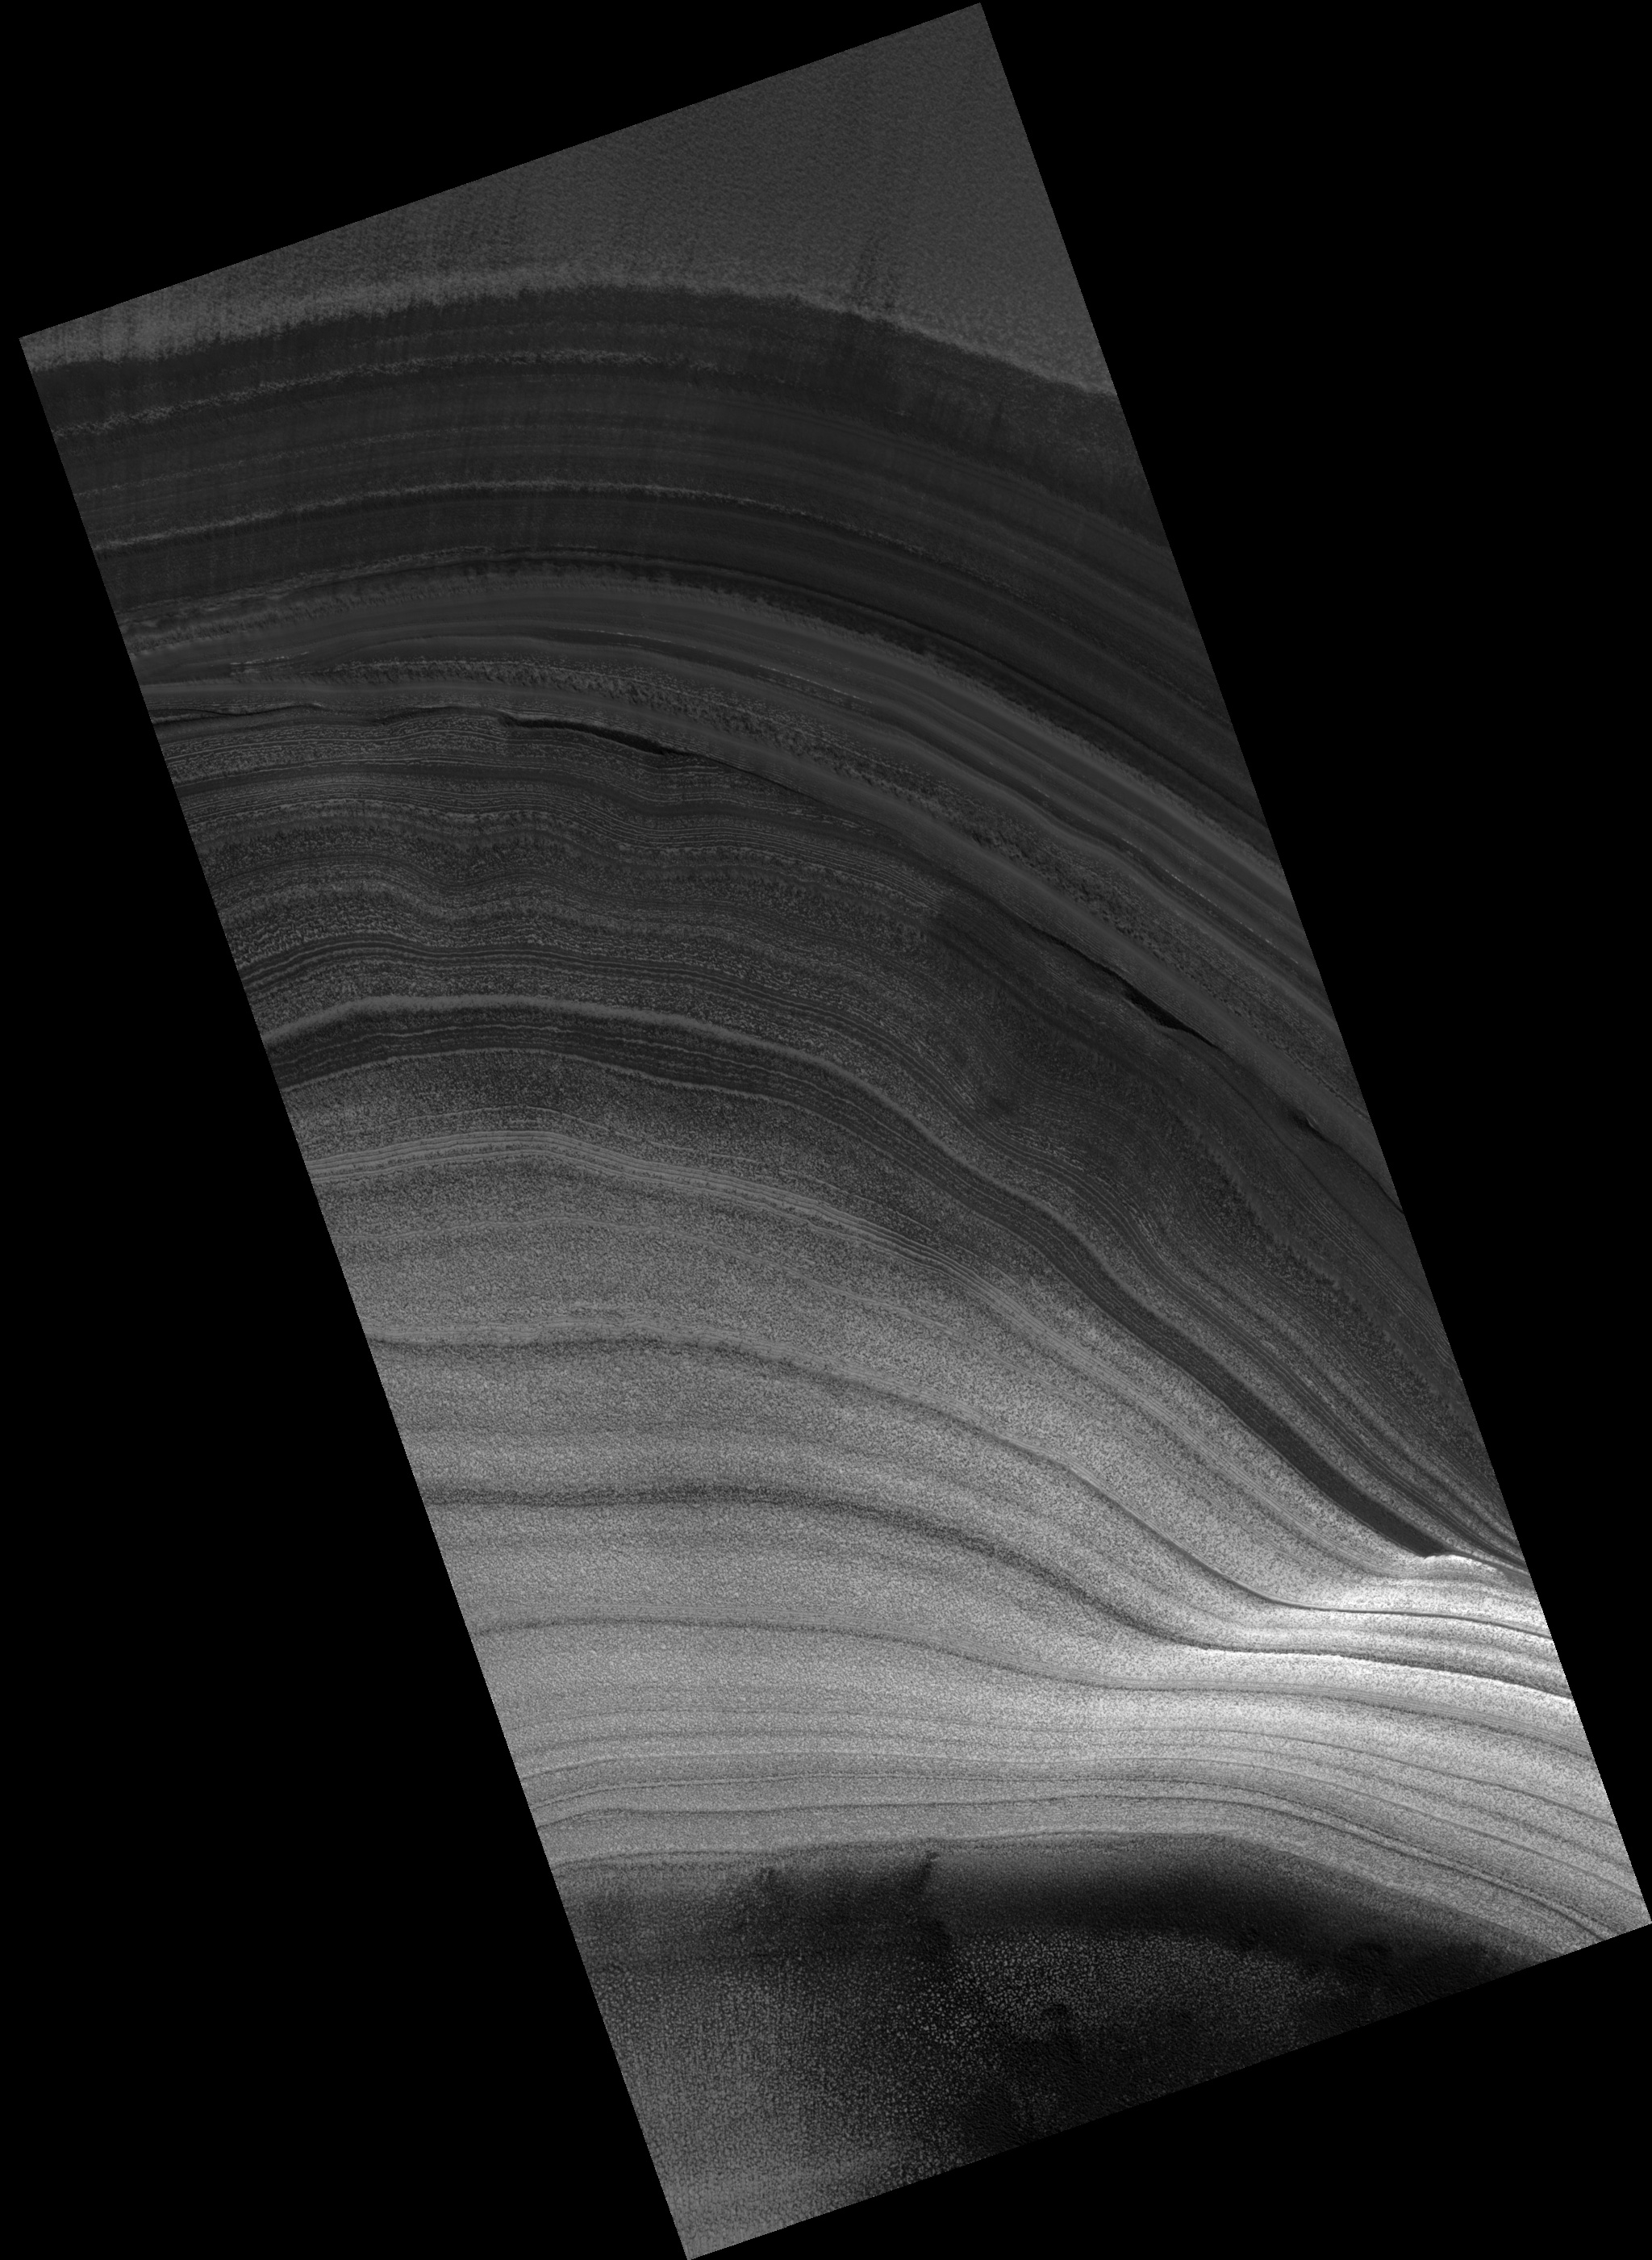

Exposure of Polar Layered Deposits

Image PSP_001398_2615 was taken by the High Resolution Imaging Science Experiment (HiRISE) camera onboard the Mars Reconnaissance Orbiter spacecraft on November 13, 2006. The complete image is centered at 81.5 degrees latitude, 47.3 degrees East longitude. The range to the target site was 315.5 km (197.2 miles). At this distance the image scale is 31.6 cm/pixel (with 1 x 1 binning) so objects ~95 cm across are resolved. The image shown here has been map-projected to 25 cm/pixel. The image was taken at a local Mars time of 2:17 PM and the scene is illuminated from the west with a solar incidence angle of 65 degrees, thus the sun was about 25 degrees above the horizon. At a solar longitude of 134.7 degrees, the season on Mars is Northern Summer.

NASA’s Jet Propulsion Laboratory, a division of the California Institute of Technology in Pasadena, manages the Mars Reconnaissance Orbiter for NASA’s Science Mission Directorate, Washington. Lockheed Martin Space Systems, Denver, is the prime contractor for the project and built the spacecraft. The High Resolution Imaging Science Experiment is operated by the University of Arizona, Tucson, and the instrument was built by Ball Aerospace and Technology Corp., Boulder, Colo.

Credit: NASA/JPL/Univ. of Arizona